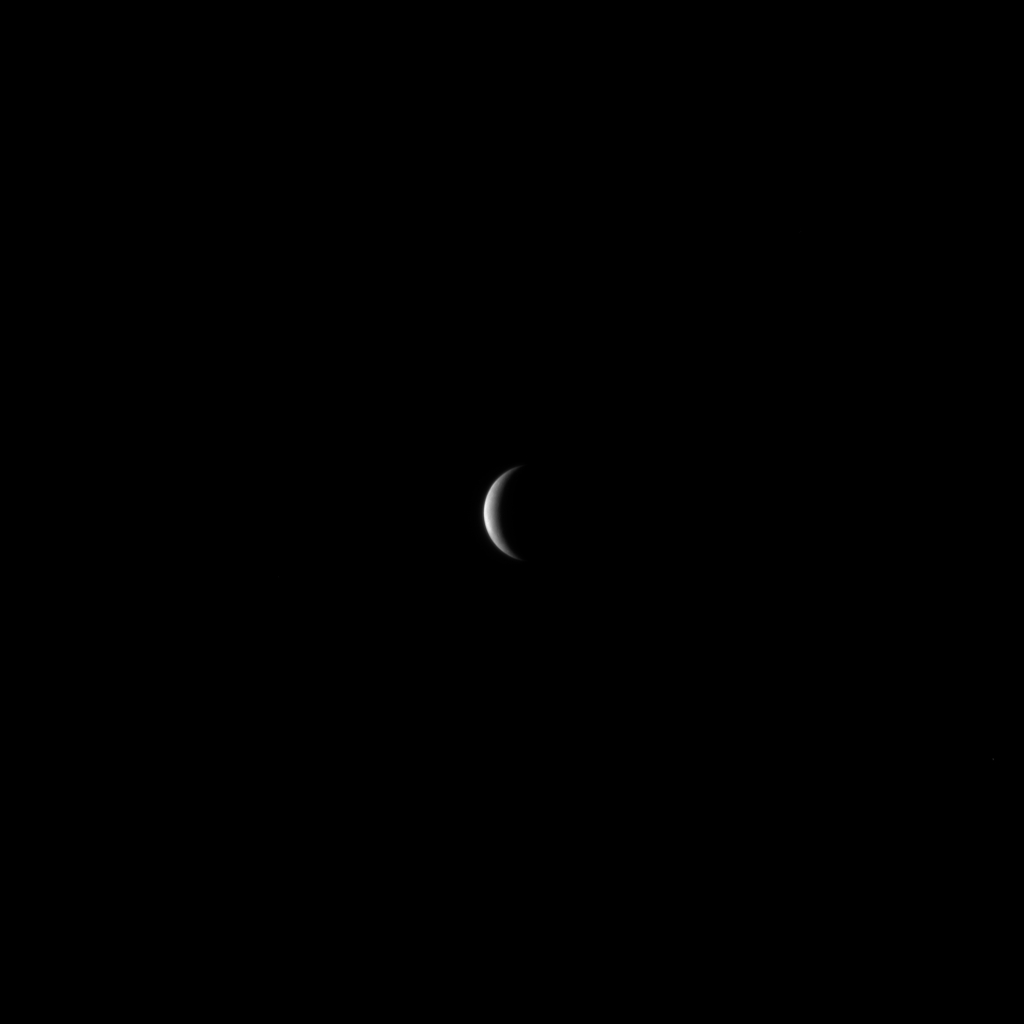

MESSENGER Closes in on Mercury

The MESSENGER spacecraft continues to speed toward Mercury, preparing for its closest approach to the planet on Monday, January 14, 2008, at 19:04:39 UTC (2:04:39 pm EST). This image was snapped with the Narrow Angle Camera, one half of MESSENGER’s Mercury Dual Imaging System (MDIS), on January 10, 2008, when MESSENGER was a distance of just less than 2 million kilometers (1.2 million miles) from the planet. Mercury is about 4880 kilometers (3030 miles) in diameter, and this image has a resolution of about 50 kilometers/pixel (31 miles/pixel).

During the flyby on January 14, 2008, extensive scientific observations are planned. Beginning 30 hours prior to the closest encounter, when the spacecraft will pass a mere 200 kilometers (124 miles) above the surface, MDIS will begin to acquire images regularly of Mercury and continue until about 22 hours following the closest approach. MESSENGER will then start to transmit the new data to Earth once all of the scientific measurements are completed. This exciting new data set will be the first spacecraft data returned from Mercury in over 30 years, since the three Mariner 10 flybys in 1974 and 1975.

Image acquired on January 10, 2008, 21:06 UTC.

These images are from MESSENGER, a NASA Discovery mission to conduct the first orbital study of the innermost planet, Mercury. For information regarding the use of images, see the MESSENGER image use policy.

Credit: NASA/Johns Hopkins University Applied Physics Laboratory/Carnegie Institution of Washington